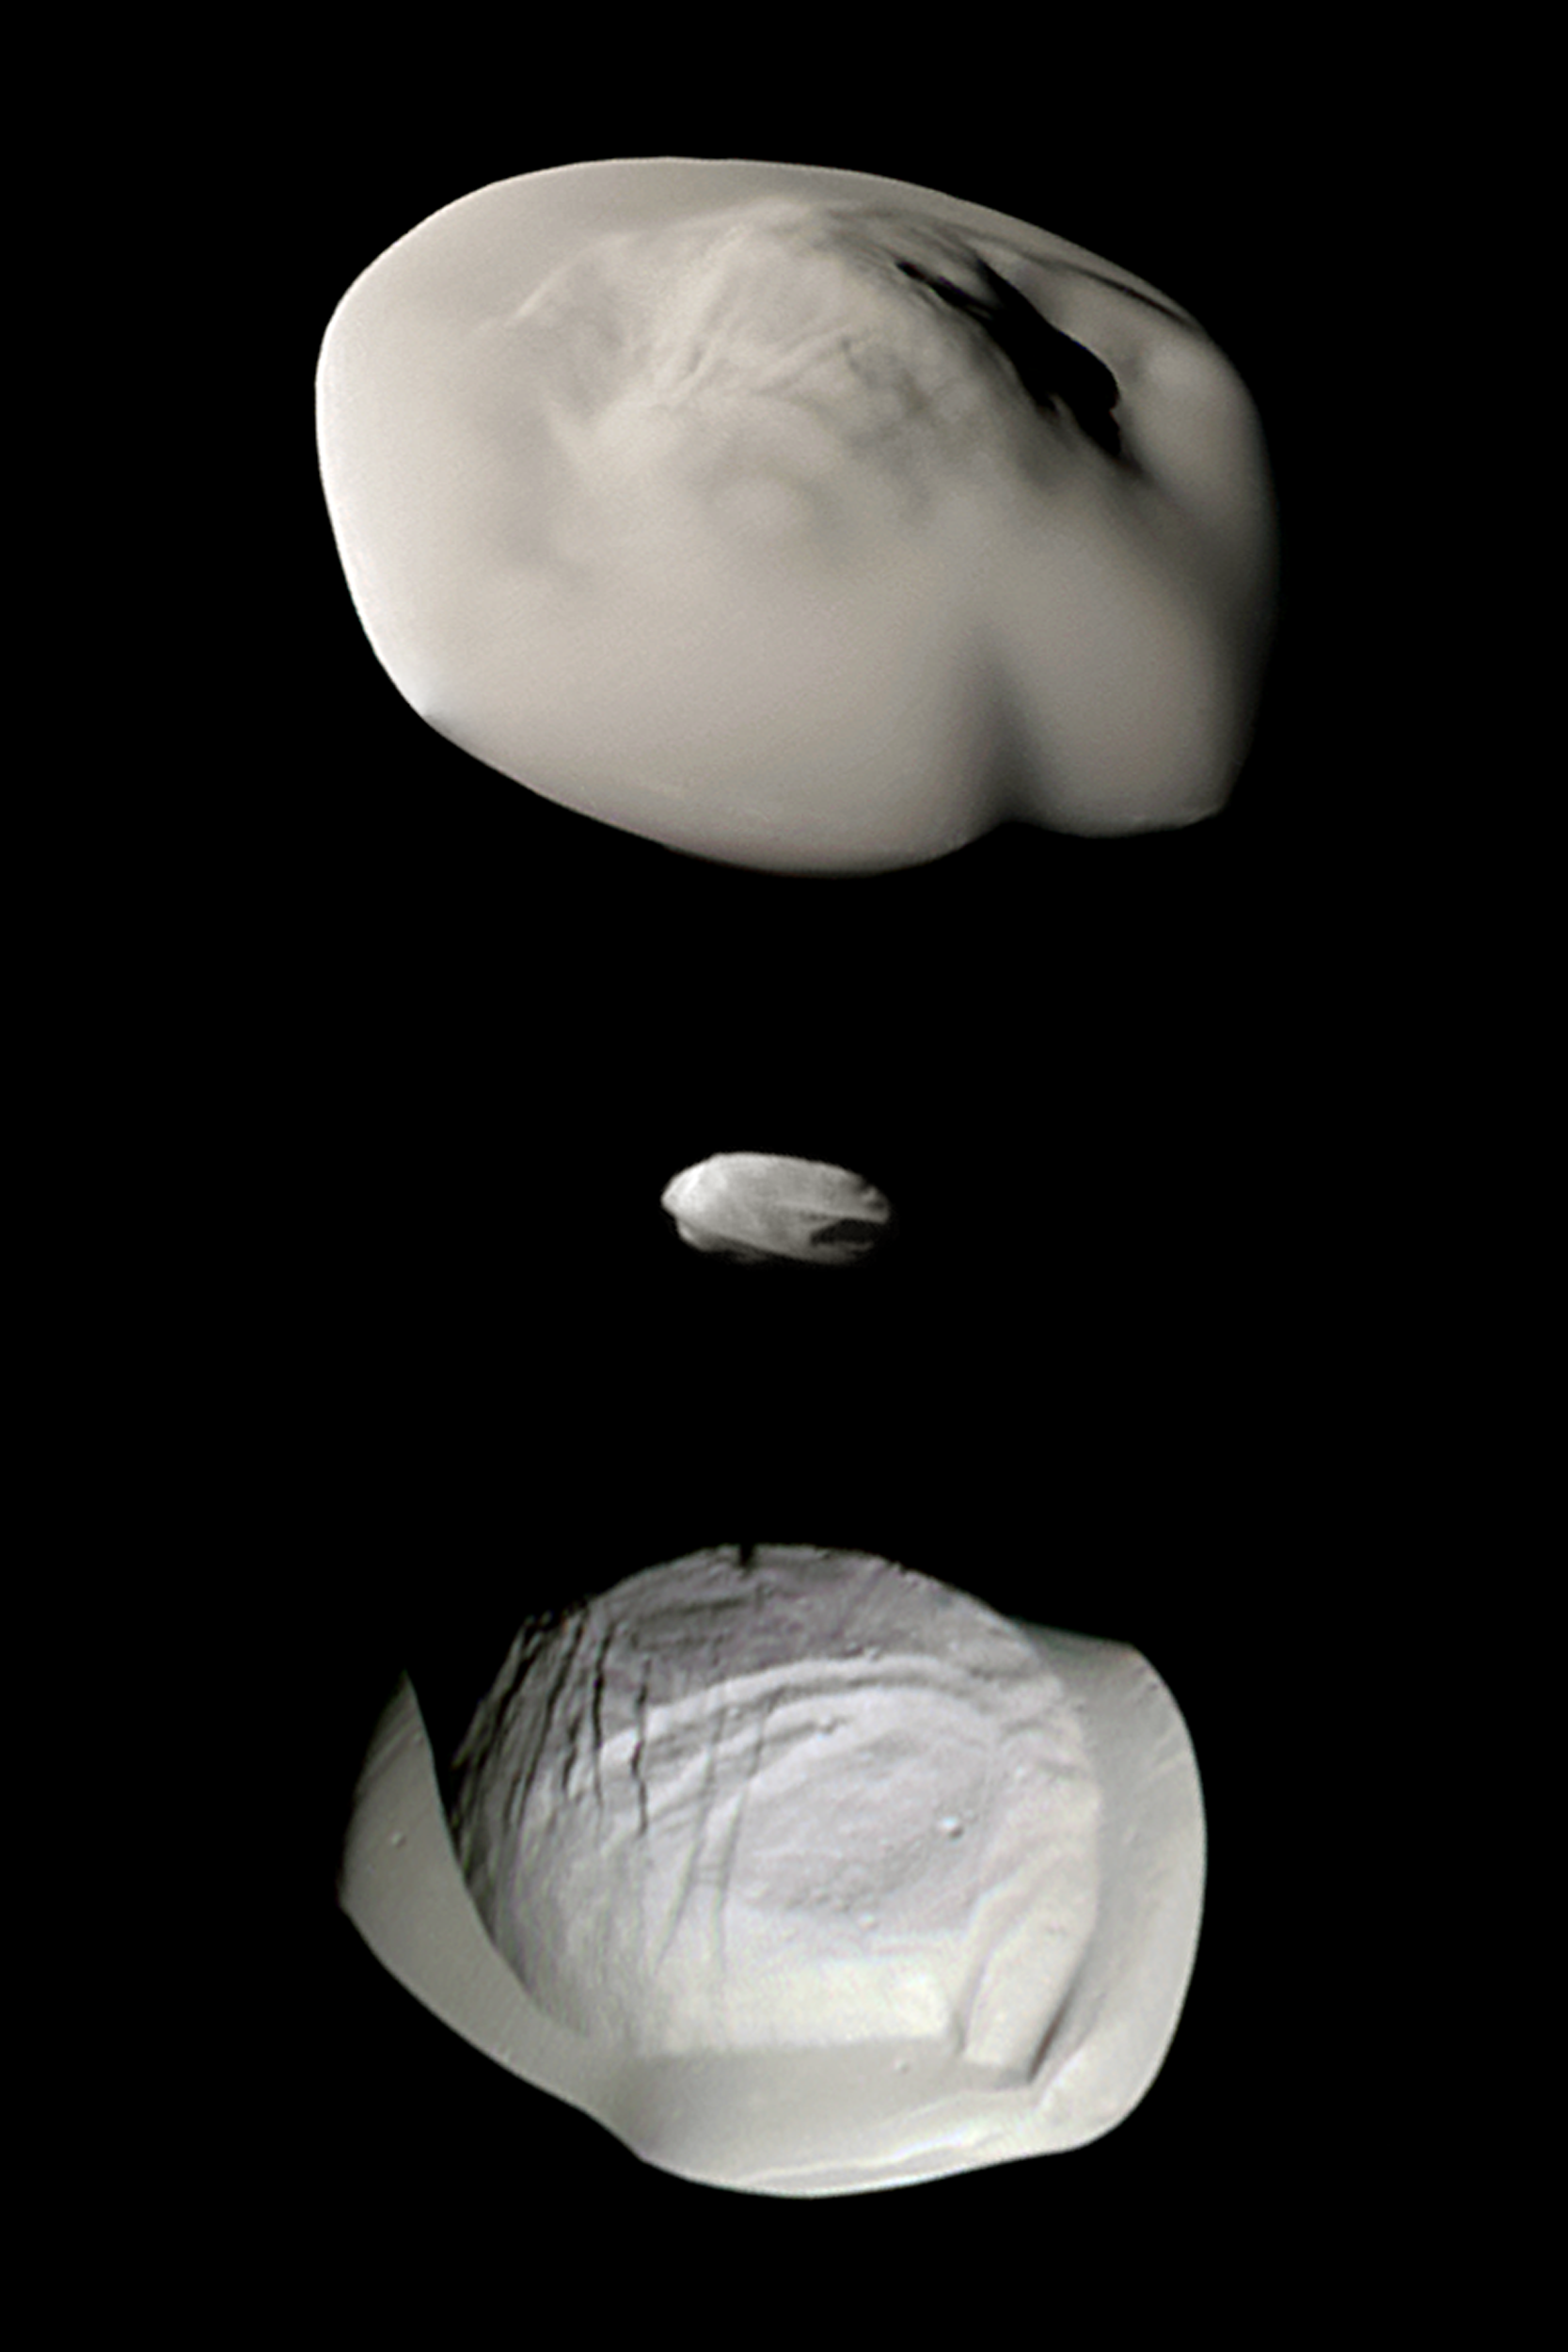

Small Wonders

This montage of views from NASA’s Cassini spacecraft shows three of Saturn’s small ring moons: Atlas, Daphnis and Pan at the same scale for ease of comparison.

Two differences between Atlas and Pan are obvious in this montage. Pan’s equatorial band is much thinner and more sharply defined, and the central mass of Atlas (the part underneath the smooth equatorial band) appears to be smaller than that of Pan.

Images of Atlas and Pan taken using infrared, green and ultraviolet spectral filters were combined to create enhanced-color views (Figure 1), which highlight subtle color differences across the moons’ surfaces at wavelengths not visible to human eyes. (The Daphnis image in Figure 1 was colored using the same green filter image for all three color channels, adjusted to have a realistic appearance next to the other two moons.)

A version of the montage using only monochrome images is also provided (Figure 2).

All of these images were taken using the Cassini spacecraft narrow-angle camera. The images of Atlas were acquired on April 12, 2017, at a distance of 10,000 miles (16,000 kilometers) and at a sun-moon-spacecraft angle (or phase angle) of 37 degrees. The images of Pan were taken on March 7, 2017, at a distance of 16,000 miles (26,000 kilometers) and a phase angle of 21 degrees. The Daphnis image was obtained on Jan. 16, 2017, at a distance of 17,000 miles (28,000 kilometers) and at a phase angle of 71 degrees. All images are oriented so that north is up.

The Cassini mission is a cooperative project of NASA, ESA (the European Space Agency) and the Italian Space Agency. The Jet Propulsion Laboratory, a division of the California Institute of Technology in Pasadena, manages the mission for NASA’s Science Mission Directorate, Washington. The Cassini orbiter and its two onboard cameras were designed, developed and assembled at JPL. The imaging operations center is based at the Space Science Institute in Boulder, Colorado.

Credit: NASA/JPL-Caltech/Space Science Institute